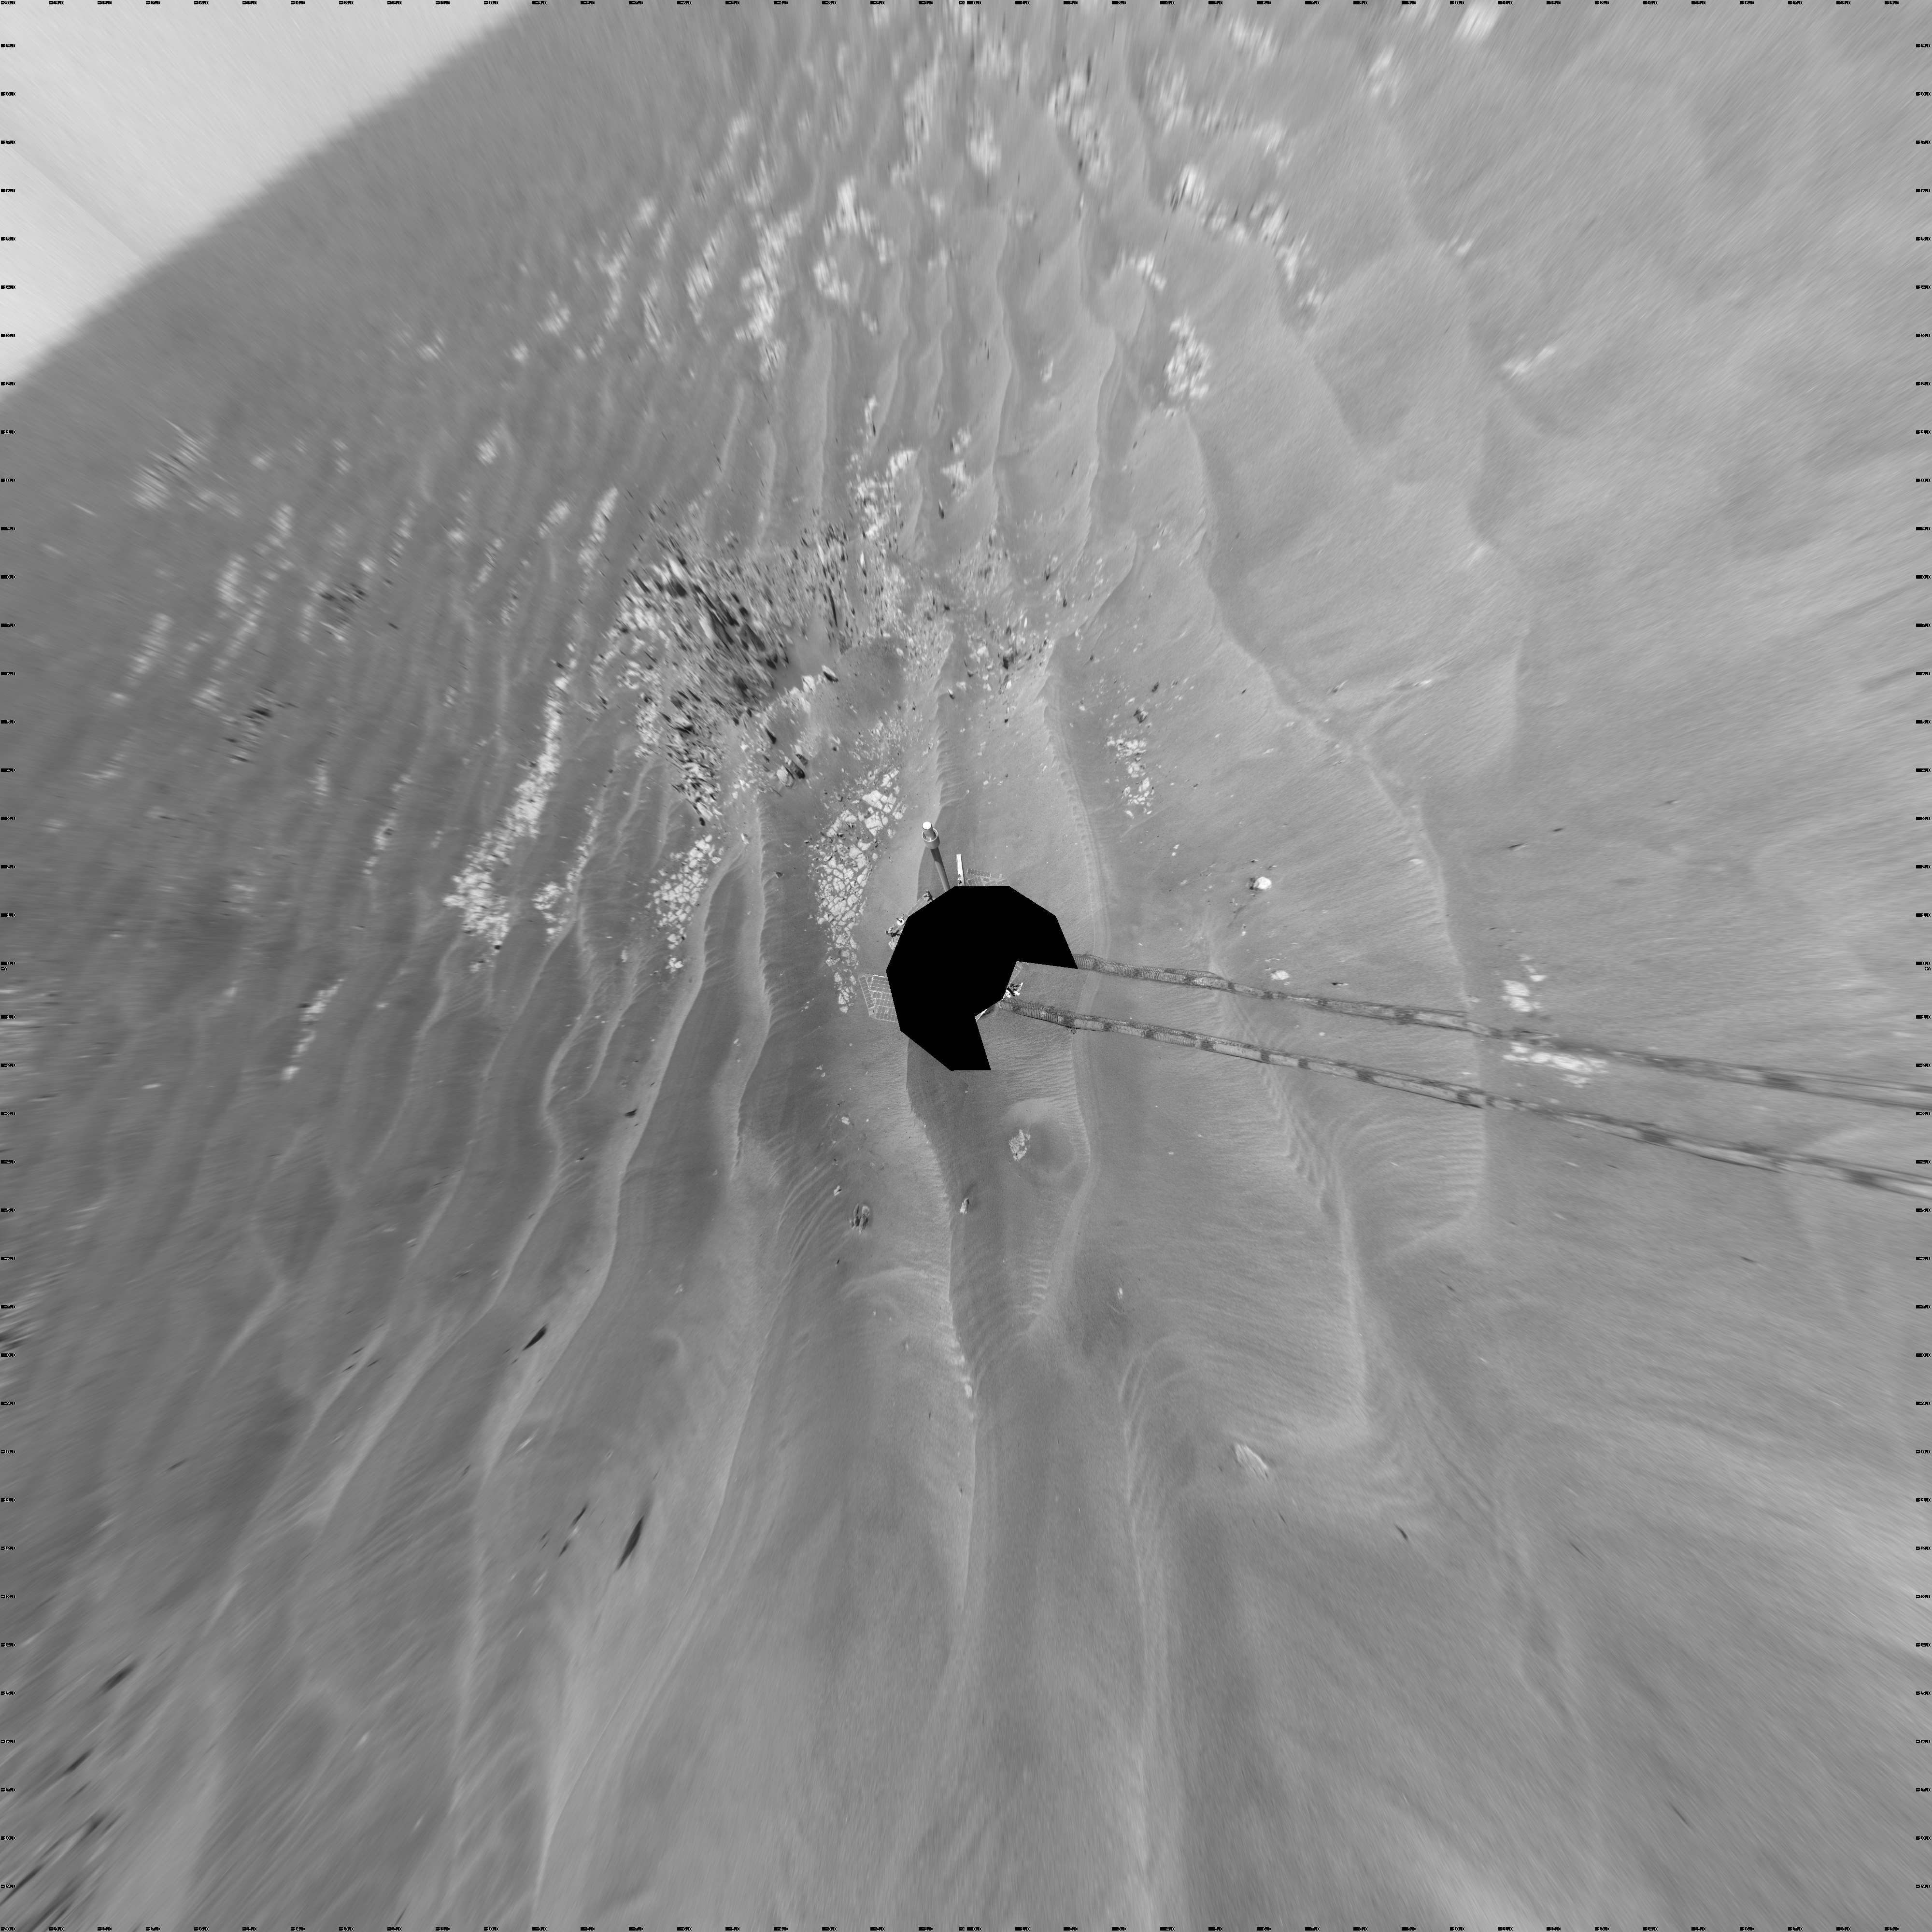

Opportunity’s Surroundings on Sol 1950 (Vertical)

NASA’s Mars Exploration Rover Opportunity used its navigation camera to take the images combined into this 360-degree view of the rover’s surroundings on the 1,950th Martian day, or sol, of its surface mission (July 19, 2009). North is at the top.

Opportunity had driven 60.8 meters (199 feet) that sol, moving backward as a strategy to mitigate an increased amount of current drawn by the drive motor in the right-front wheel. The rover was traveling a westward course, skirting a large field of impassable dunes to the south.

Much of the terrain surrounding the Sol 1950 position is wind-formed ripples of dark soil, with pale outcrop exposed in troughs between some ripples. A small crater visible nearby to the northwest is informally called “Kaiko.” For scale, the distance between the parallel wheel tracks is about 1 meter (about 40 inches).

The site is about 3.8 kilometers (2.4 miles) south-southwest of Victoria Crater.

This view is presented as a vertical projection with geometric seam correction.

Credit: NASA/JPL-Caltech